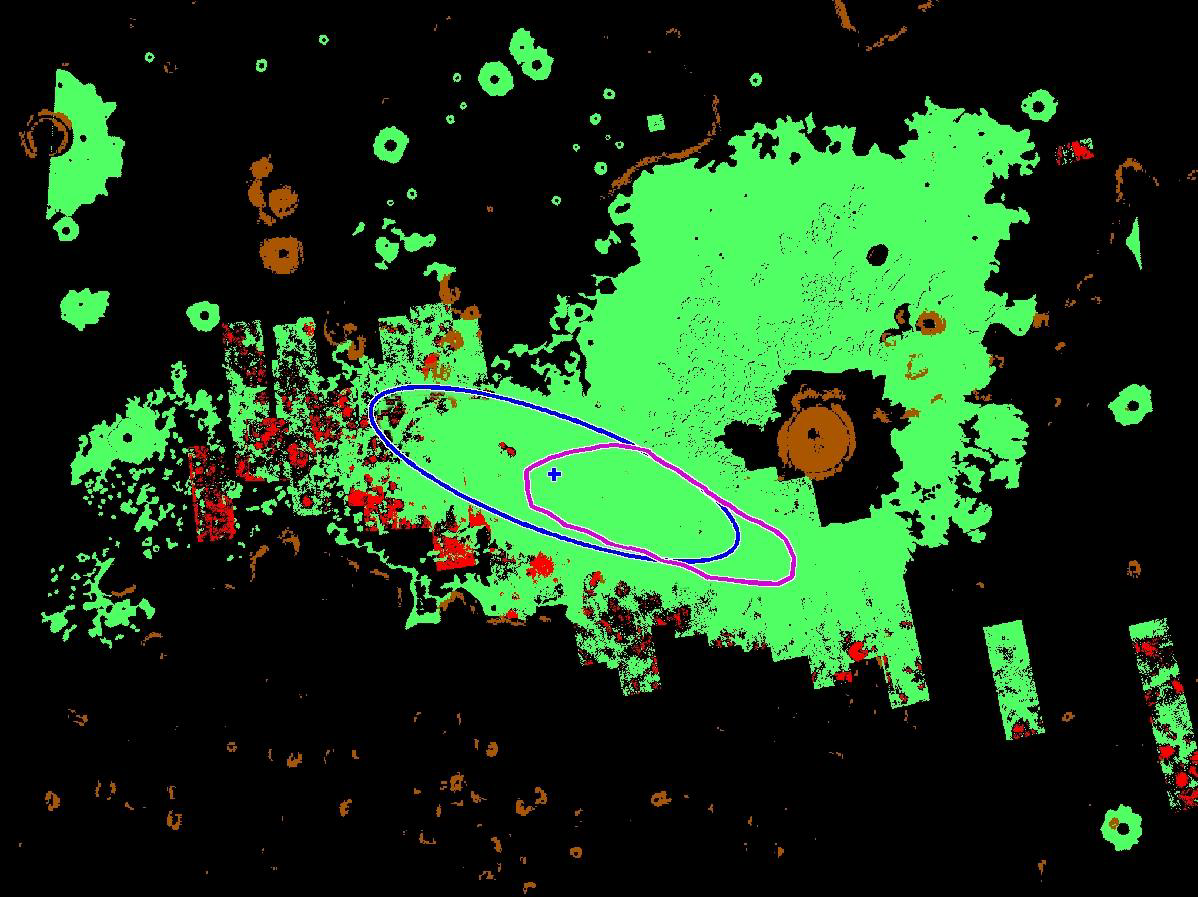

Zeroing in on Mars

This map illustrates where NASA’s Phoenix Mars Lander is targeted to land on May 25, 2008, based on expectations as of noon pacific time (3 p.m. eastern time), May 24, 2008. Phoenix is most likely to land at the cross-shaped target at the center of the blue ellipse and least likely to land at the ellipse’s edges.

The area outlined in magenta reflects criteria being used to consider whether Phoenix engineers will perform another trajectory correction maneuver. If measurements taken later today determine that the spacecraft is still on target to land within the magenta area, they will not correct its course. If the spacecraft is outside this region, its course will be corrected.

In this map, green denotes safe-landing regions deemed to have few rocks through high-resolution imagery. Red represents unsafe, rocky territory.

The blue ellipse is approximately 70 kilometers (44 miles) long.

The Phoenix Mission is led by the University of Arizona, Tucson, on behalf of NASA. Project management of the mission is by NASA’s Jet Propulsion Laboratory, Pasadena, Calif. Spacecraft development is by Lockheed Martin Space Systems, Denver.

Photojournal Note: As planned, the Phoenix lander, which landed May 25, 2008 23:53 UTC, ended communications in November 2008, about six months after landing, when its solar panels ceased operating in the dark Martian winter.

Credit: NASA/JPL-Caltech/University of Arizona